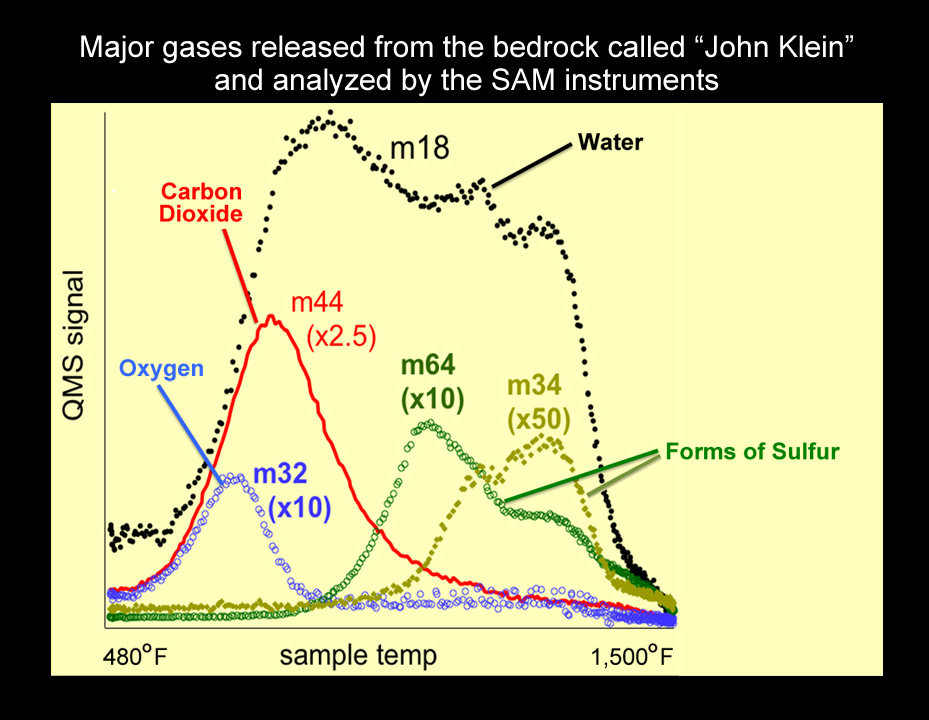

Major Gases Released from Drilled Samples of the “John Klein” Rock

An analysis of a drilled rock sample from NASA’s Curiosity rover shows the presence of water, carbon dioxide, oxygen, sulfur dioxide, and hydrogen sulfide released on heating. The results analyzing the high temperature water release are consistent with smectite clay minerals.

Curiosity’s Sample Analysis at Mars (SAM) instrument suite conducted the analysis. The first step in the analysis of a portion of this drilled sample was to heat the sample in a quartz oven to 1,535 degrees Farenheit (835 degrees Celsius) and analyze the gases as they were released using SAM’s quadrupole mass spectrometer (QMS). The signatures of more than five hundred mass values were sampled during the heating of this drilled sample and analyzed by the QMS. Five are shown in the graph. These traces are diagnostic of water, carbon dioxide, oxygen, and two forms of sulfur (sulfur dioxide, the oxidized form, and hydrogen sulfide, the reduced form) measured by the QMS.

The second step in the analysis was to send a portion of the gas released from the sample to the tunable laser spectrometer (TLS) to measure isotopes of carbon, oxygen and hydrogen, in both water and carbon dioxide. The ratio of deuterium (a heavy form of hydrogen) to the lighter, more abundant form of hydrogen was lower than the deuterium-to-hydrogen ratio measured by SAM in more loosely bound water in the sample from the “Rocknest” drift. The high deuterium-to-hydrogen ratio in water in the Mars atmosphere is a signature of the lighter hydrogen more rapidly escaping to space over geological time. Therefore, measuring the deuterium-to-hydrogen in water released from rocks is one tool that can be used to explore ancient reservoirs of water on Mars.

The third step in the analysis was to inject gas trapped during the heating process into SAM’s third instrument, the gas chromatograph. Individual compounds separate out in time in a long capillary column in this instrument and are then introduced into the QMS. The gas chromatograph mass spectrometer is a prime tool in the SAM search for organic compounds.

The ratio of reduced species to oxidized species released by the SAM ovens is significantly higher in this drilled bedrock than in the previously scooped dust samples. These results indicate a significant amount of available chemical energy because oxidized and less oxidized versions of molecules are present. This result, combined with suitable aqueous conditions at this site in the distant past, made this a potentially habitable environment.

The SAM analysis was conducted on Sol 200 (the 200th Martian day of Curosity’s operations, which was Feb. 27, 2013, on Earth).

JPL manages the Mars Science Laboratory/Curiosity for NASA’s Science Mission Directorate in Washington. The rover was designed, developed and assembled at JPL, a division of the California Institute of Technology in Pasadena.

Credit: NASA/JPL-Caltech/GSFC